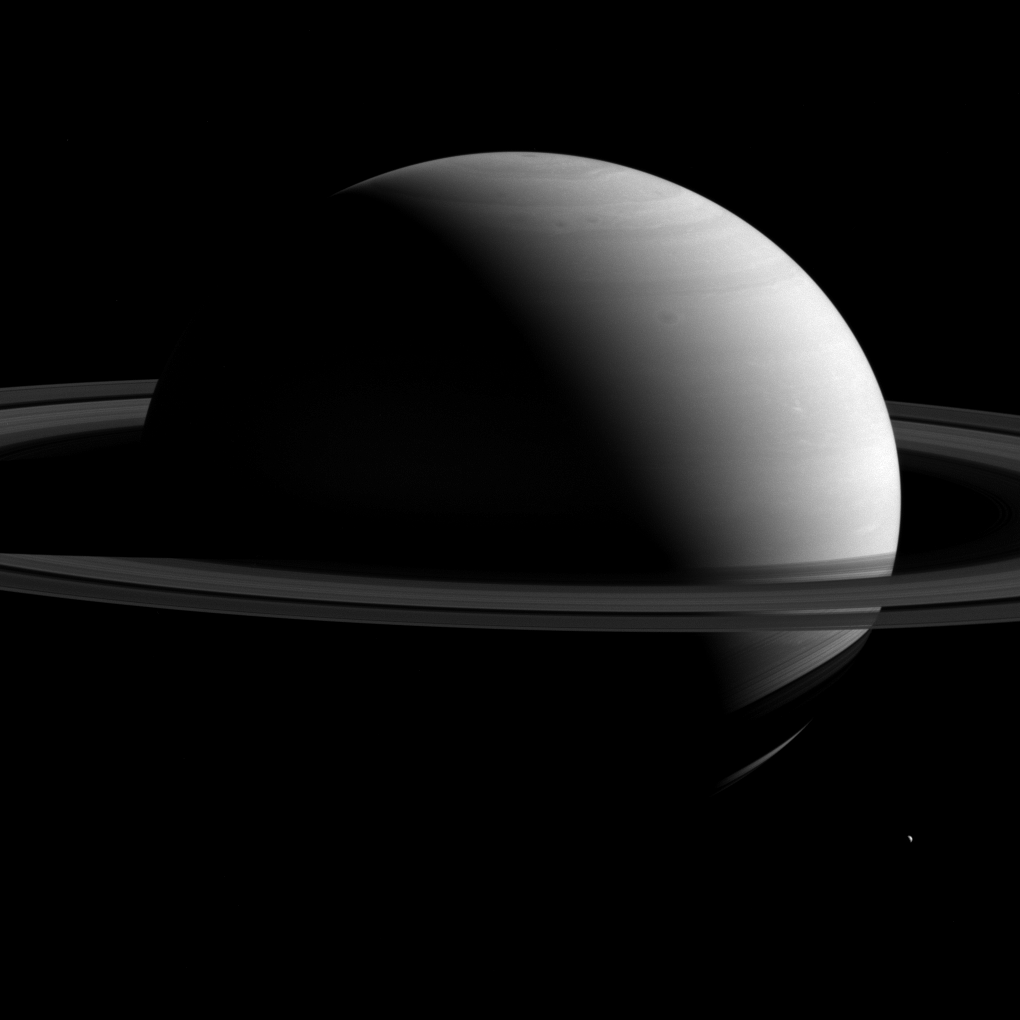

Saturn the Mighty

It is easy to forget just how large Saturn is, at around 10 times the diameter of Earth. And with a diameter of about 72,400 miles (116,500 kilometers), the planet simply dwarfs its retinue of moons. One of those satellites, Tethys (660 miles or 1,062 kilometers across), is seen here at lower right.

This view looks toward the sunlit side of the rings from about 8 degrees above the ring plane. The image was taken with the Cassini spacecraft wide-angle camera on March 7, 2015 using a spectral filter that preferentially admits wavelengths of near-infrared light centered at 752 nanometers.

Tethys has been brightened by a factor of 2 to increase its visibility.

The view was acquired at a distance of approximately 1.6 million miles (2.6 million kilometers) from Saturn. Image scale is 10 miles (16 kilometers) per pixel. Tethys is slightly closer at 1.5 million miles (2.4 million kilometers) away, for an image scale of 9 miles (14 kilometers) per pixel.

The Cassini mission is a cooperative project of NASA, ESA (the European Space Agency) and the Italian Space Agency. The Jet Propulsion Laboratory, a division of the California Institute of Technology in Pasadena, manages the mission for NASA’s Science Mission Directorate, Washington. The Cassini orbiter and its two onboard cameras were designed, developed and assembled at JPL. The imaging operations center is based at the Space Science Institute in Boulder, Colorado.

Credit: NASA/JPL-Caltech/Space Science Institute